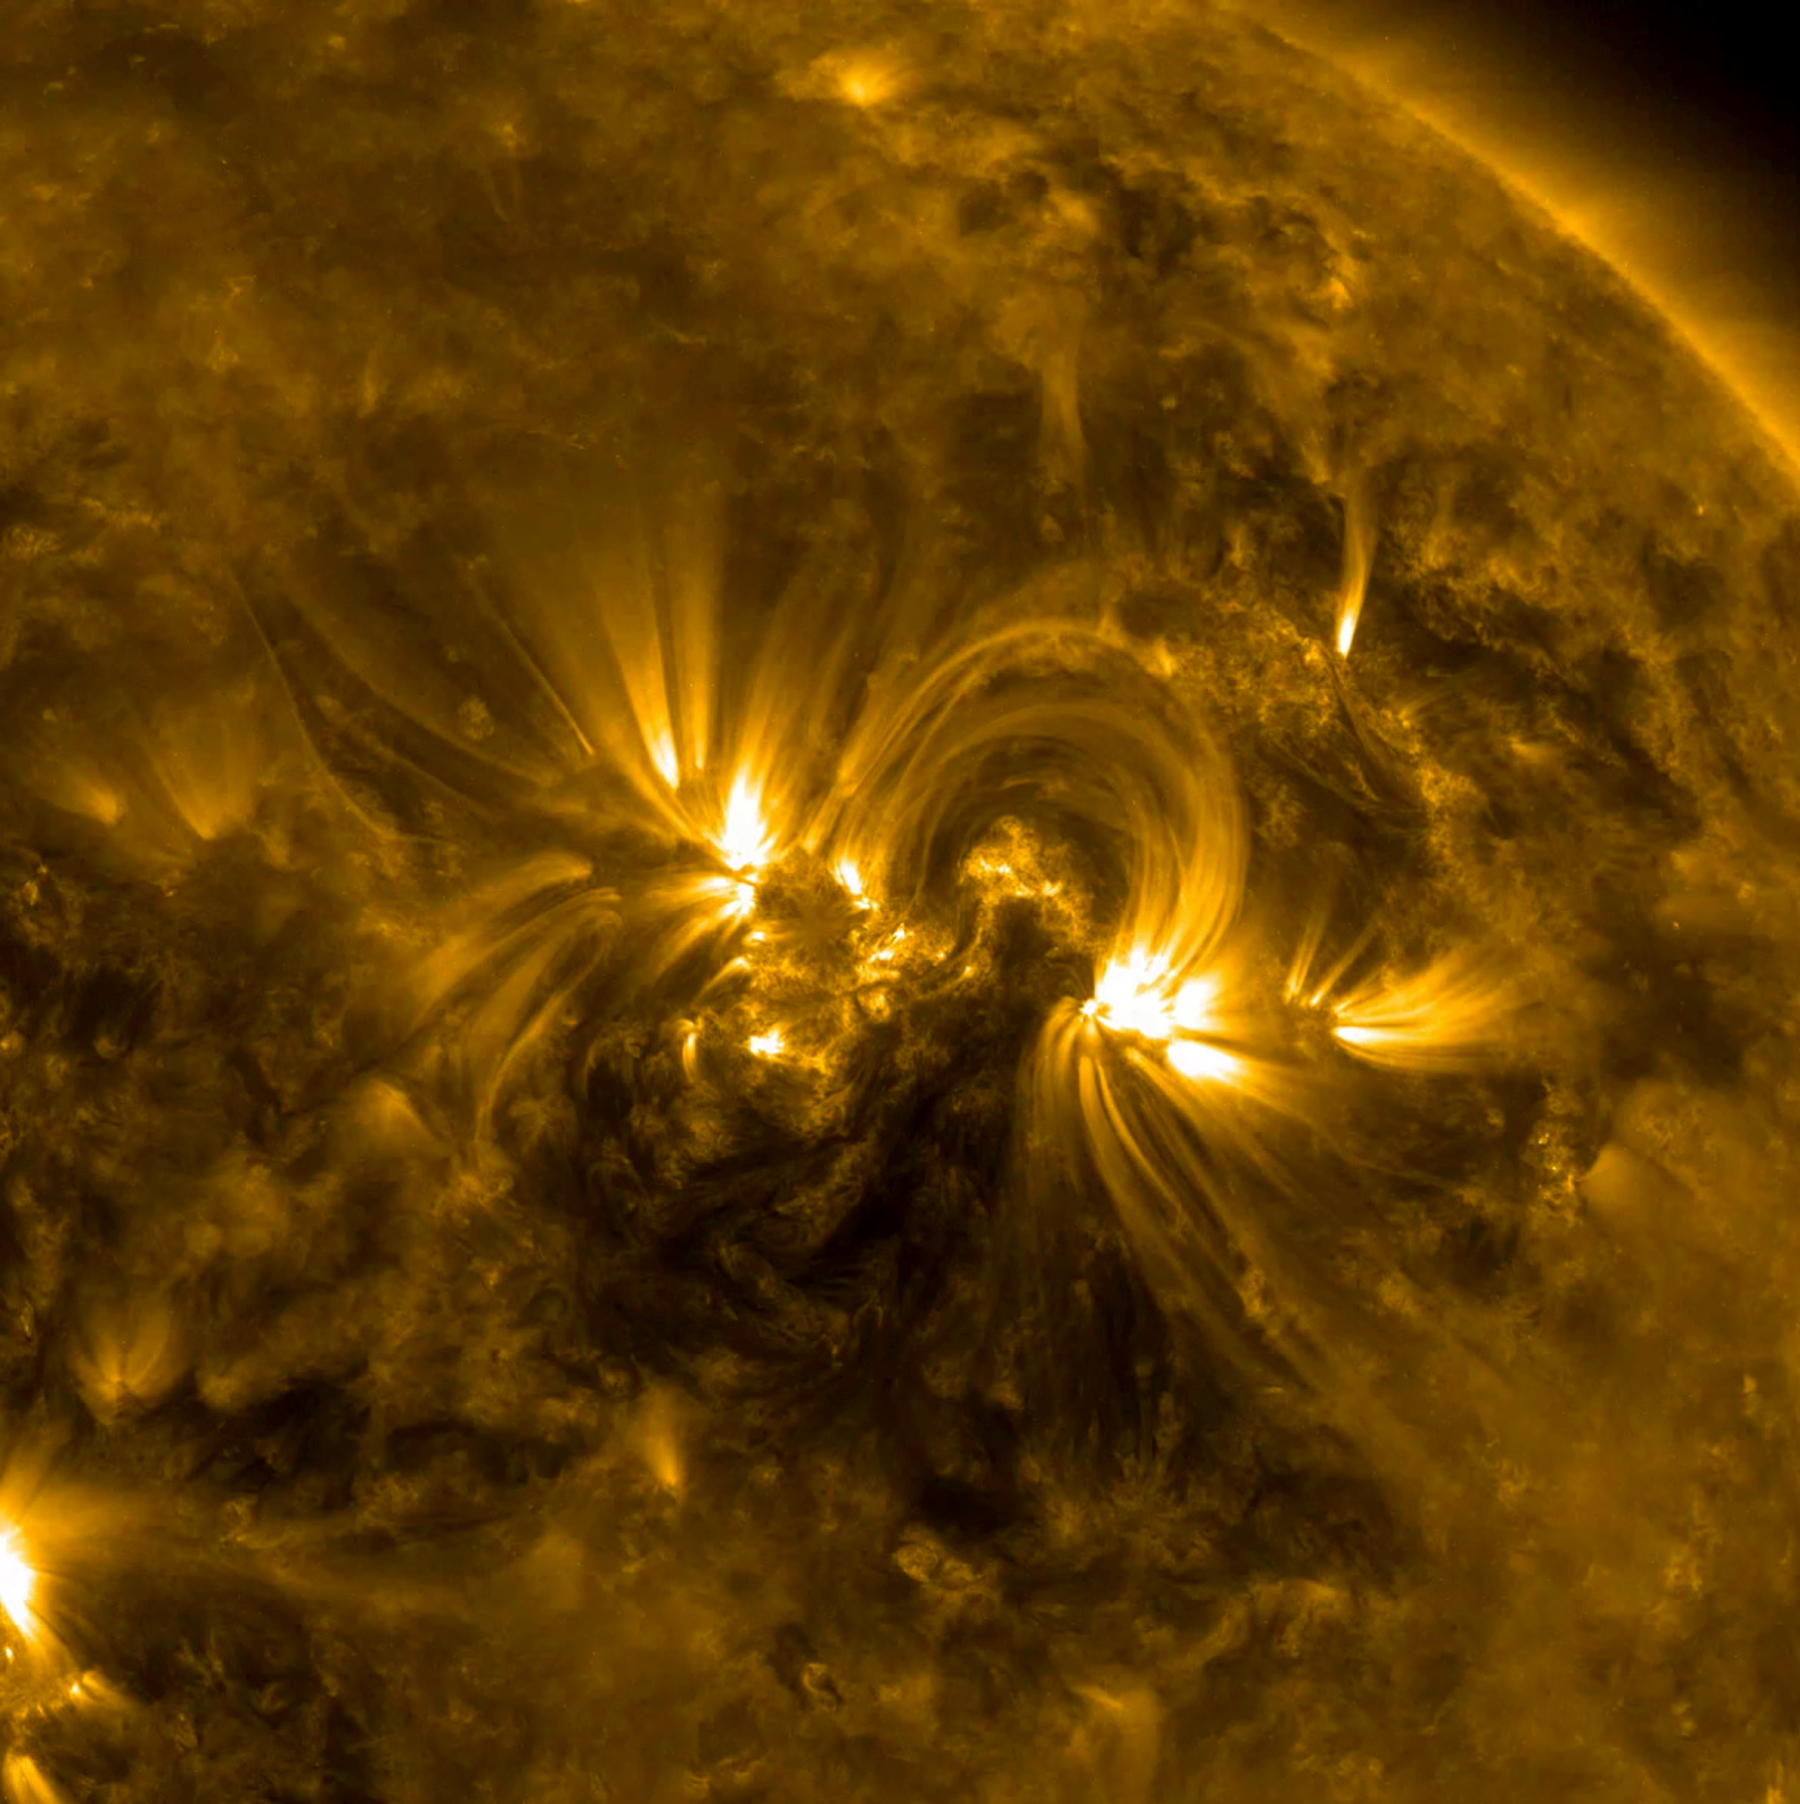

Solar Golden Arches

The magnetic field lines between a pair of active regions formed a beautiful set of swaying arches, seen in this footage captured by NASA’s Solar Dynamics Observatory on April 24-26, 2017. The arches are traced out by charged particles spinning along the magnetic field lines. These arches, which form a connection between regions of opposite magnetic polarity, are visible in exquisite detail in this wavelength of extreme ultraviolet light. Extreme ultraviolet light is typically invisible to our eyes, but is colorized here in gold.

Credit: NASA/Goddard/SDO